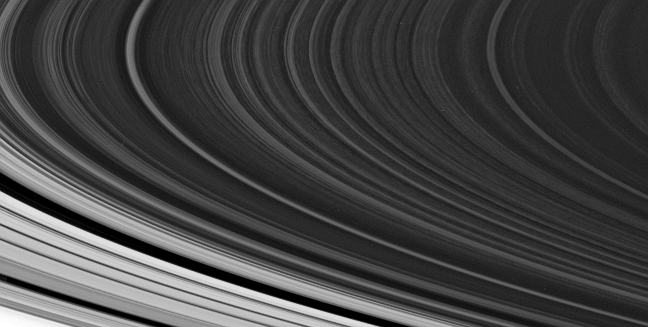

B Ring Irregularities

The spoke-forming region in the outer part of Saturn’s B ring is often seen to exhibit the irregular, patchy appearance around the ring that is visible in this Cassini view.

This view looks toward the unilluminated side of the rings from about 5 degrees above the ringplane. The Cassini Division is visible at lower left.

The image was taken in visible red light with the Cassini spacecraft narrow-angle camera on Oct. 21, 2007. The view was obtained at a distance of approximately 1.7 million kilometers (1 million miles) from Saturn and at a Sun-ring-spacecraft, or phase, angle of 68 degrees. Image scale is about 11 kilometers (7 miles) per pixel in the radial, or outward from Saturn, direction.

The Cassini-Huygens mission is a cooperative project of NASA, the European Space Agency and the Italian Space Agency. The Jet Propulsion Laboratory, a division of the California Institute of Technology in Pasadena, manages the mission for NASA’s Science Mission Directorate, Washington, D.C. The Cassini orbiter and its two onboard cameras were designed, developed and assembled at JPL. The imaging operations center is based at the Space Science Institute in Boulder, Colo.

Credit: NASA/JPL/Space Science Institute